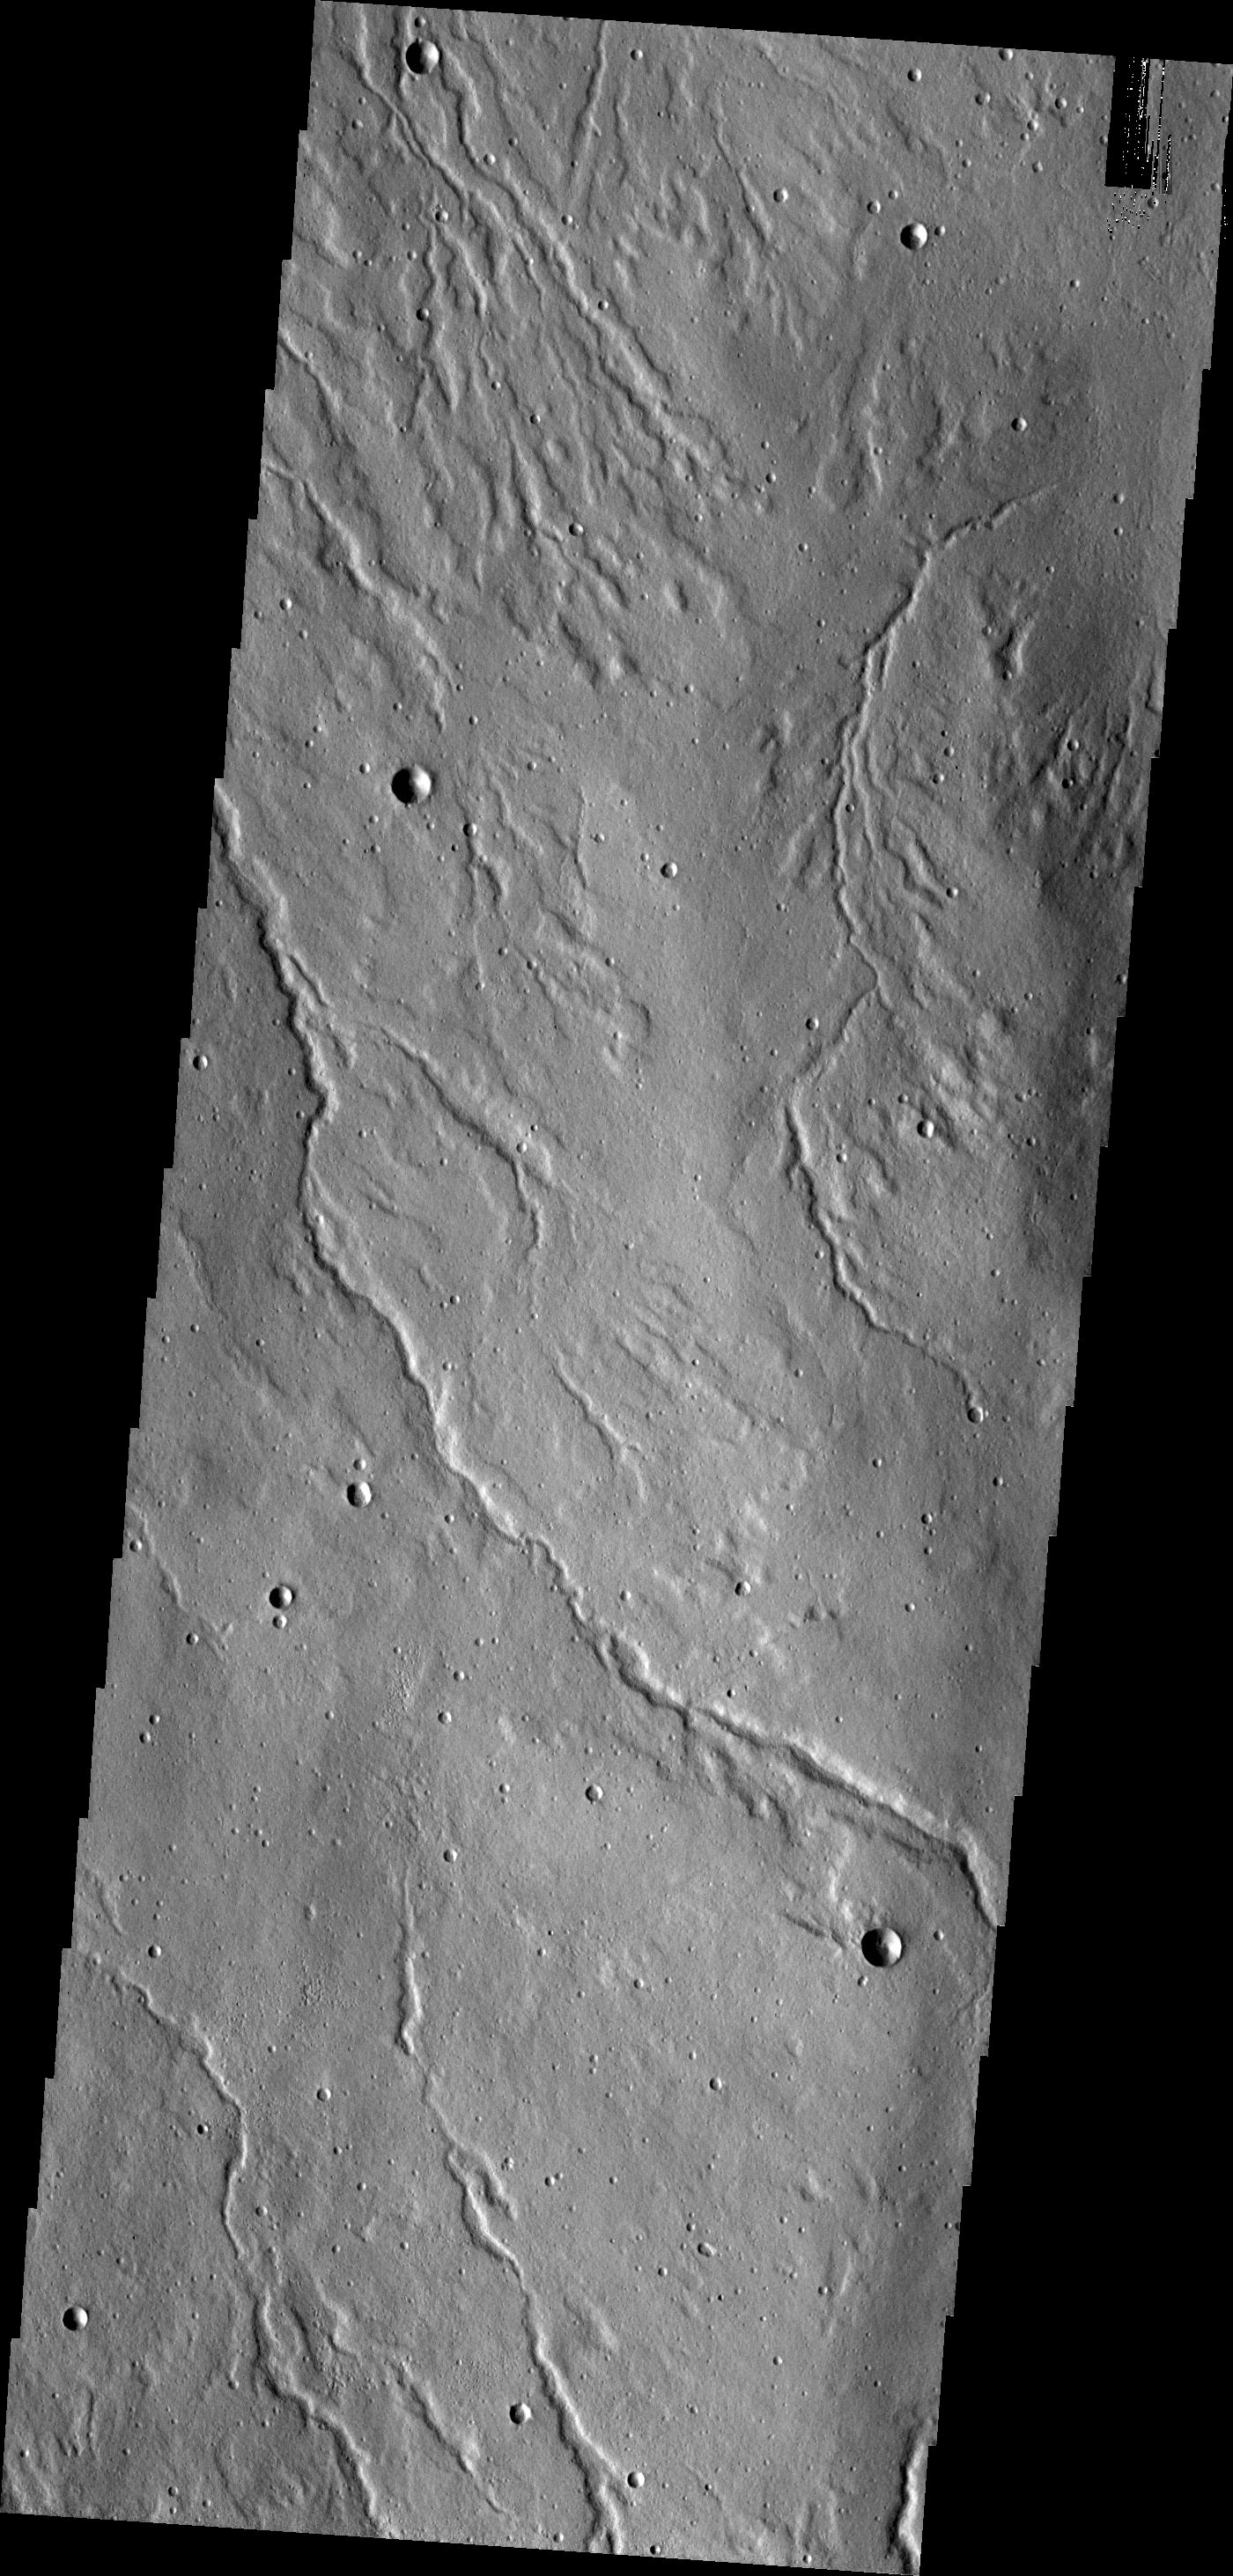

Alba Mons Channels

The channels in this image are located on the northwestern flank of Alba Mons. They are likely lava channels rather than water carved channels.

Credit: NASA/JPL/ASU